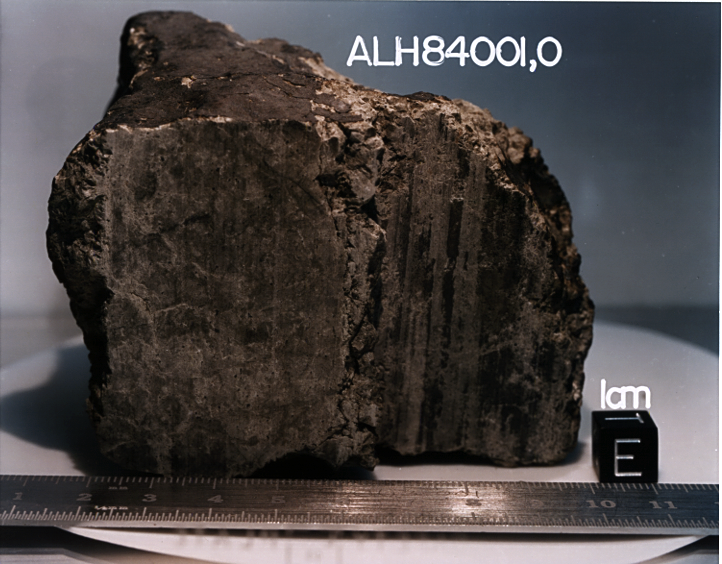

Carbon Compounds from Mars Found Inside Meteorite ALH84001

This 4.5 billion-year-old rock, labeled meteorite ALH84001, is one of 10 rocks from Mars in which researchers have found organic carbon compounds that originated on Mars without involvement of life. Organic carbon compounds are chemical ingredients for life, but can be created by non-biological processes as well as by biological processes. The report of finding Martian organic carbon in this and nine other meteorites was published in May 2012.

This same meteorite, ALH84001, was earlier the subject of analysis that led to a report that it might contain fossils from Mars. That claim was subsequently strongly challenged. The rock is a portion of a meteorite that was dislodged from Mars by a huge impact about 16 million years ago and that fell to Earth in Antarctica approximately 13,000 years ago. The meteorite was found in Allan Hills ice field, Antarctica, by an annual expedition of the National Science Foundation’s Antarctic Meteorite Program in 1984. It is preserved for study at the Johnson Space Center’s Meteorite Processing Laboratory in Houston.

The rock is about 3.5 inches (9 centimeters) across.

Credit: NASA/JSC/Stanford University